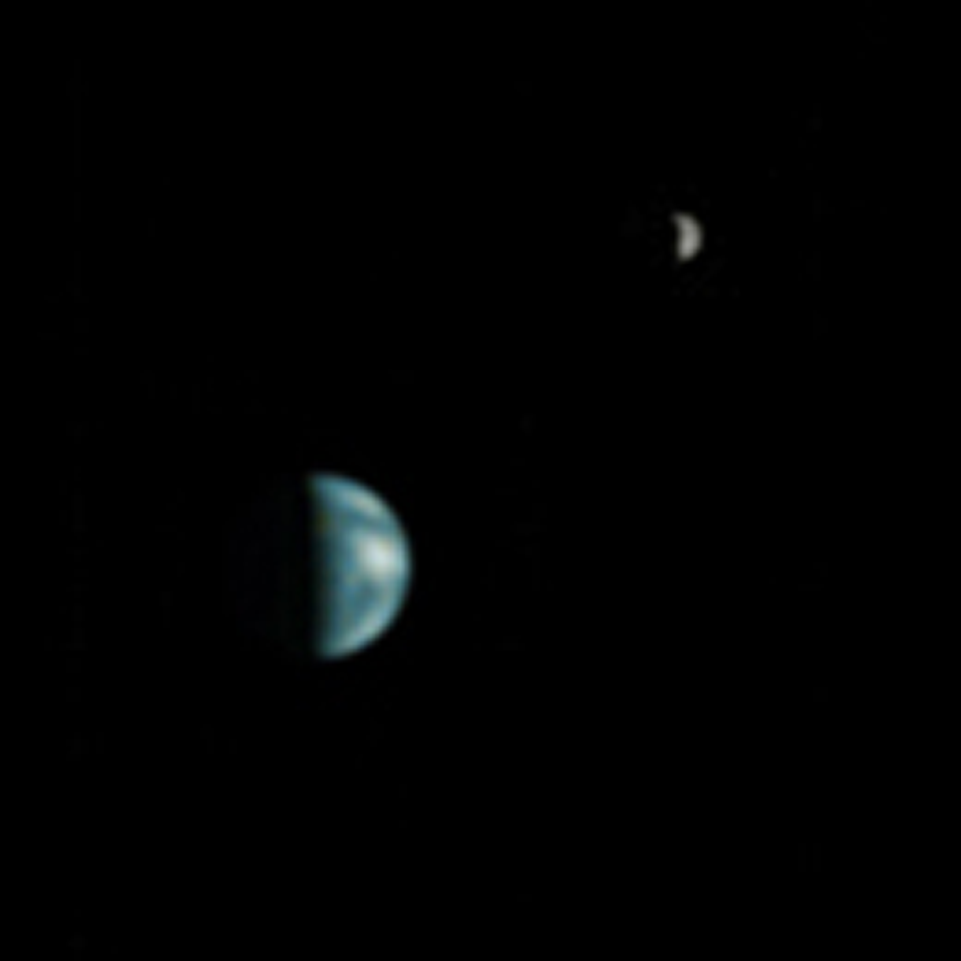

Earth and Moon as viewed from Mars

MGS MOC Release No. MOC2-368, 22 May 2003

Globe diagram illustrates the Earth’s orientation as viewed from Mars (North and South America were in view).

Earth/Moon: This is the first image of Earth ever taken from another planet that actually shows our home as a planetary disk. Because Earth and the Moon are closer to the Sun than Mars, they exhibit phases, just as the Moon, Venus, and Mercury do when viewed from Earth. As seen from Mars by MGS on 8 May 2003 at 13:00 GMT (6:00 AM PDT), Earth and the Moon appeared in the evening sky. The MOC Earth/Moon image has been specially processed to allow both Earth (with an apparent magnitude of -2.5) and the much darker Moon (with an apparent magnitude of +0.9) to be visible together. The bright area at the top of the image of Earth is cloud cover over central and eastern North America. Below that, a darker area includes Central America and the Gulf of Mexico. The bright feature near the center-right of the crescent Earth consists of clouds over northern South America. The image also shows the Earth-facing hemisphere of the Moon, since the Moon was on the far side of Earth as viewed from Mars. The slightly lighter tone of the lower portion of the image of the Moon results from the large and conspicuous ray system associated with the crater Tycho.

A note about the coloring process: The MGS MOC high resolution camera only takes grayscale (black-and-white) images. To “colorize” the image, a Mariner 10 Earth/Moon image taken in 1973 was used to color the MOC Earth and Moon picture. The procedure used was as follows: the Mariner 10 image was converted from 24-bit color to 8-bit color using a JPEG to GIF conversion program. The 8-bit color image was converted to 8-bit grayscale and an associated lookup table mapping each gray value of the image to a red-green-blue color triplet (RGB). Each color triplet was root-sum-squared (RSS), and sorted in increasing RSS value. These sorted lists were brightness-to-color maps for the images. Each brightness-to-color map was then used to convert the 8-bit grayscale MOC image to an 8-bit color image. This 8-bit color image was then converted to a 24-bit color image. The color image was edited to return the background to black.

Credit: NASA/JPL/Malin Space Science Systems